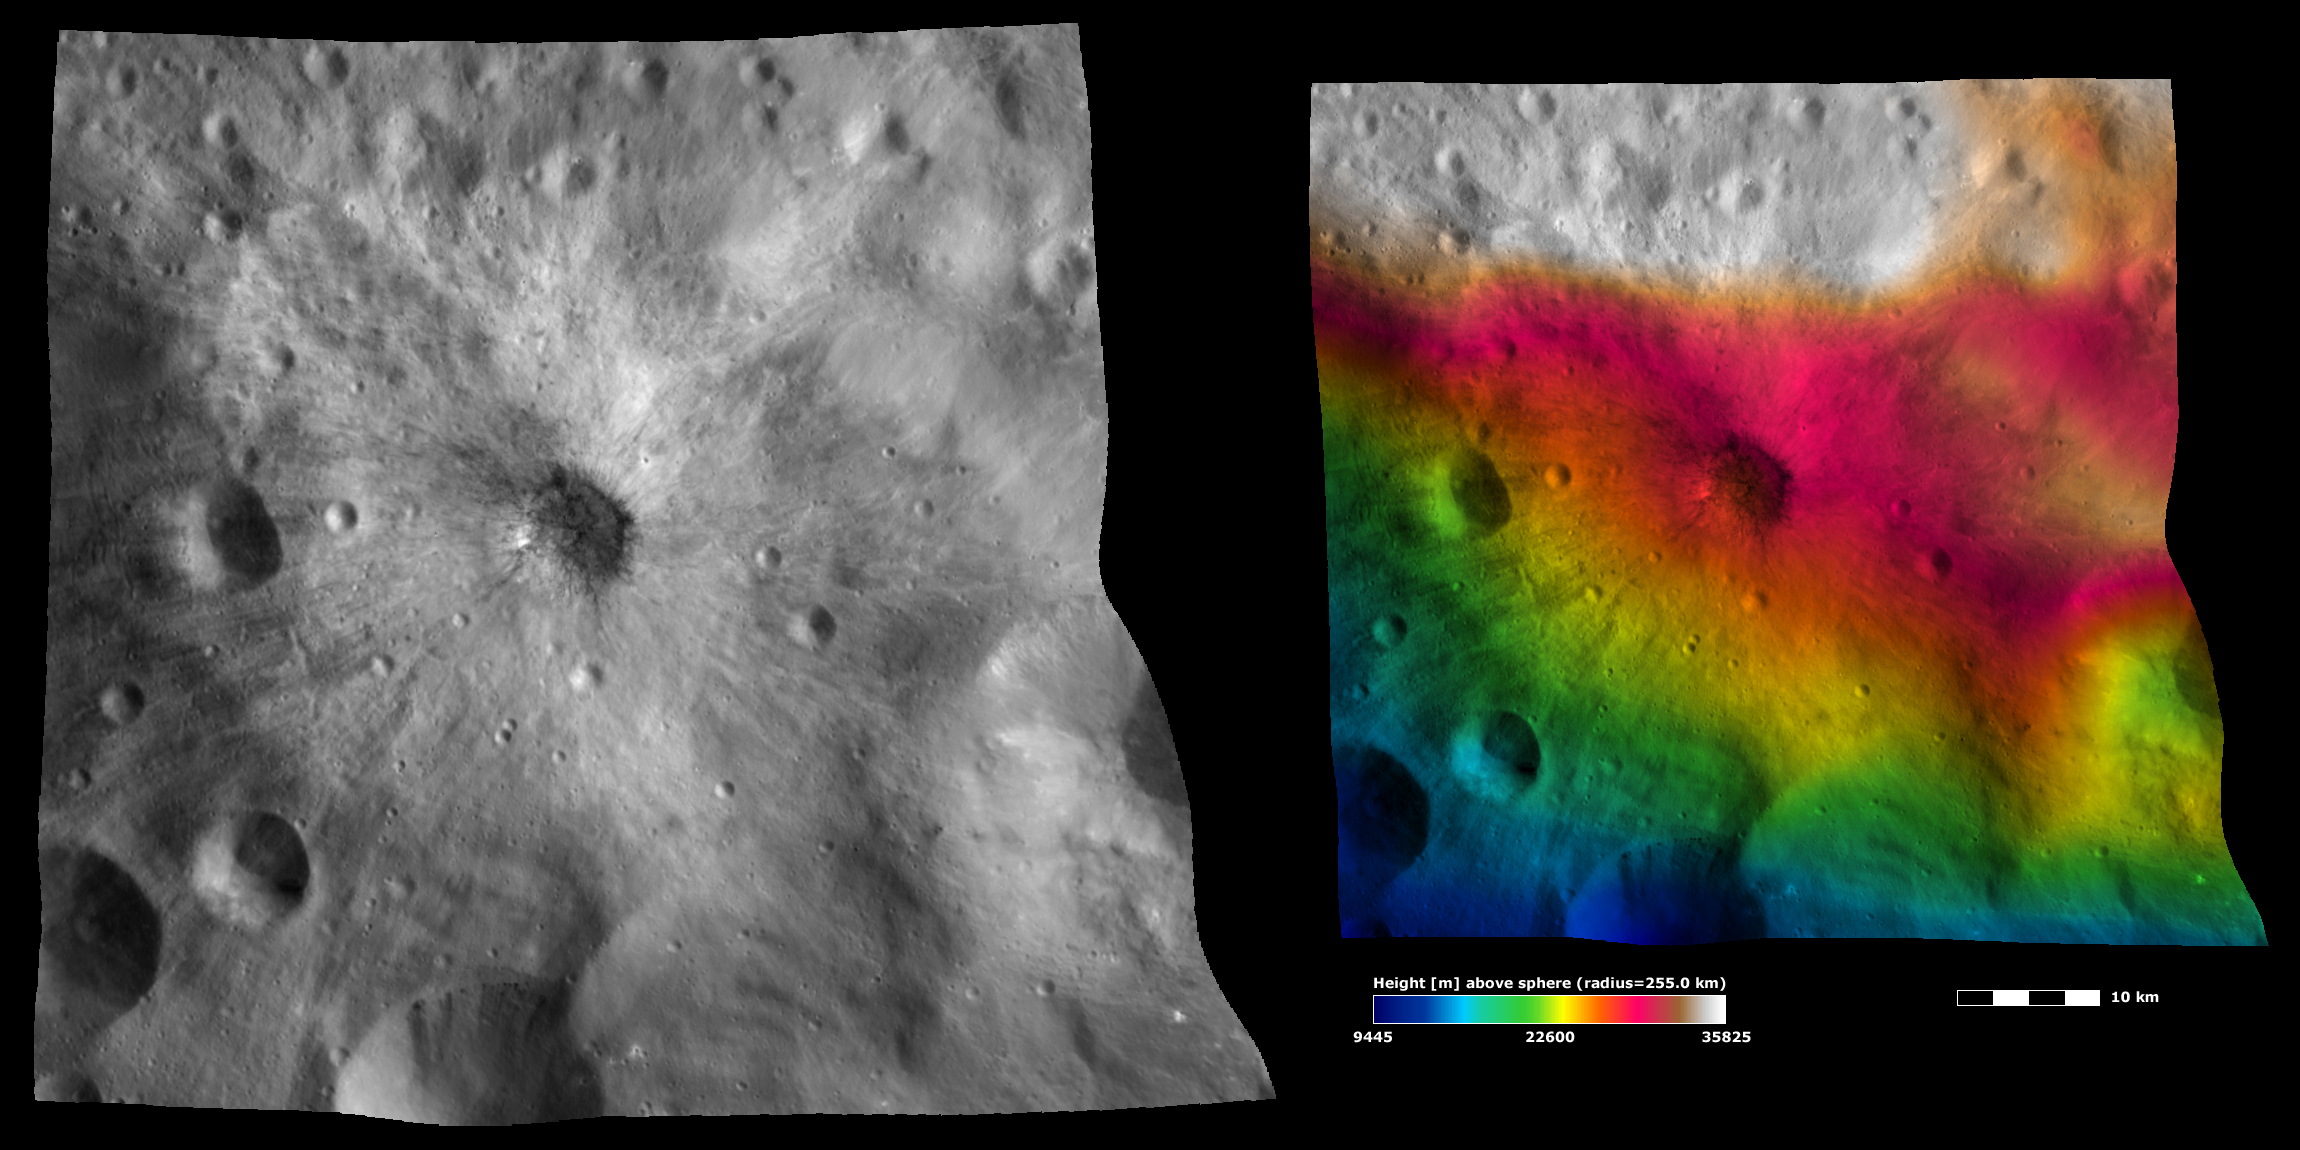

Apparent Brightness and Topography Images of Vibidia Crater

The left-hand image is a Dawn FC (framing camera) image, which shows the apparent brightness of Vesta’s surface. The right-hand image is based on this apparent brightness image, with a color-coded height representation of the topography overlain onto it. The topography is calculated from a set of images that were observed from different viewing directions, which allows stereo reconstruction. The various colors correspond to the height of the area. The white and red areas in the topography image are the highest areas and the blue areas are the lowest areas. These images are centered on Vibidia crater, which has been named recently. It is clear from the topography image that Vibidia crater hit a sloped region of Vesta, which is higher at the top of the image and lower at the bottom.

These images are located in Vesta’s Tuccia quadrangle and the center of the images is 26.6 degrees south latitude, 220.4 degrees east longitude. NASA’s Dawn spacecraft obtained the apparent brightness image with its framing camera on Oct. 21, 2011. This image was taken through the camera’s clear filter. The distance to the surface of Vesta is 700 kilometers (435 miles) and the image has a resolution of about 70 meters (230 feet) per pixel. This image was acquired during the HAMO (high-altitude mapping orbit) phase of the mission. These images are lambert-azimuthal map projected.

The Dawn mission to Vesta and Ceres is managed by NASA’s Jet Propulsion Laboratory, a division of the California Institute of Technology in Pasadena, for NASA’s Science Mission Directorate, Washington D.C. UCLA is responsible for overall Dawn mission science. The Dawn framing cameras have been developed and built under the leadership of the Max Planck Institute for Solar System Research, Katlenburg-Lindau, Germany, with significant contributions by DLR German Aerospace Center, Institute of Planetary Research, Berlin, and in coordination with the Institute of Computer and Communication Network Engineering, Braunschweig. The Framing Camera project is funded by the Max Planck Society, DLR, and NASA/JPL.

Credit: NASA/JPL-Caltech/UCLA/MPS/DLR/IDA